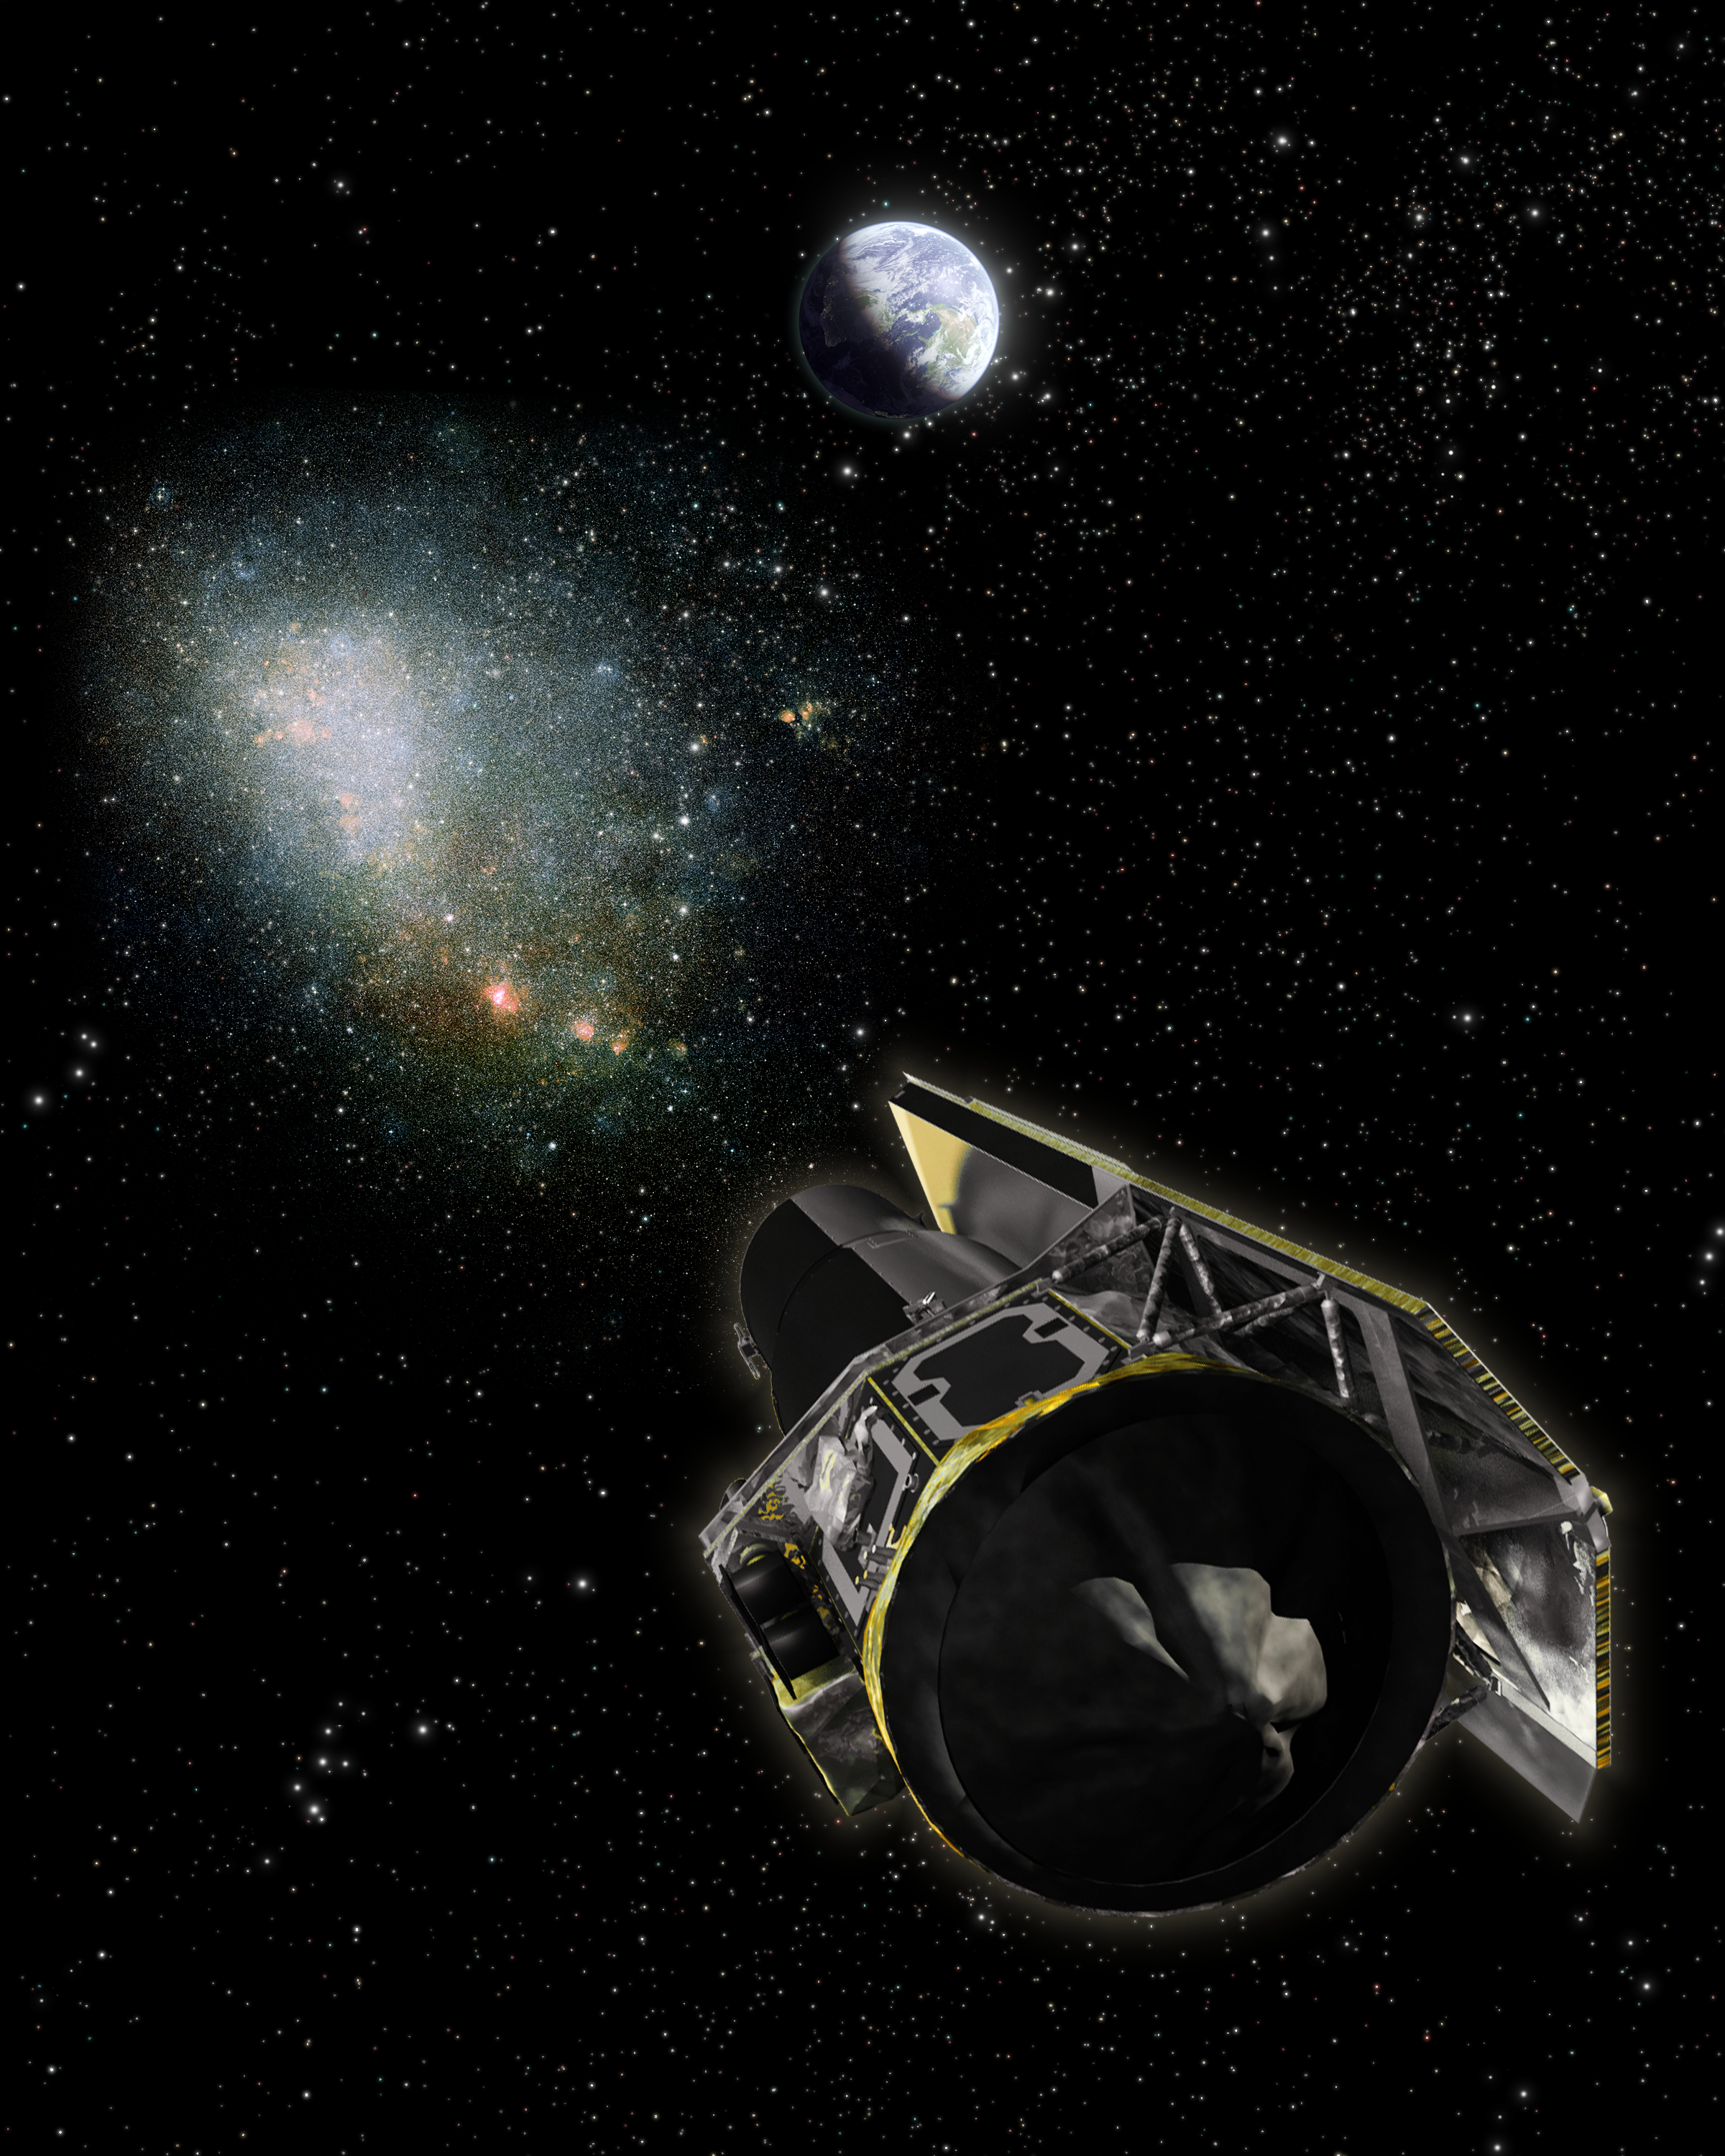

Depth Perception in Space (Artist’s Concept)

This artist’s concept shows how astronomers use the unique orbit of NASA’s Spitzer Space Telescope and a depth-perceiving trick called parallax to determine the distance of dark planets, black holes and failed stars that lurk invisibly among us. These objects do not produce light, and are too faint to detect from Earth. However, astronomers can deduce their presence from the way they affect the light from background objects. When such a dark body passes in front of a bright star, its gravity warps the path of the star’s light and causes it to brighten — this process is called gravitational microlensing.

By comparing the “peak brightness” of the microlensing event from two perspectives — Earth and Spitzer — scientists can determine how far away the dark object is. Peak brightness is the moment when the observer, the dark object and background star are most closely aligned.

Humans naturally use parallax to determine distance — this is commonly referred to as depth perception. In the case of humans, each eye sees the position of an object differently. The brain takes each eye’s perspective, and instantaneously calculates how far away the object is. In space, astronomers can use the same trick to determine the distance of an invisible dark object.

In this illustration, the dark object is the moving black ball between Earth, Spitzer and our neighboring galaxy the Small Magellanic Cloud (SMC; bottom right).

To determine the object’s distance, astronomers observe the microlensing event at its “peak brightness” from Earth when the dark object crosses our line-of-sight (dashed line) to a given star in the SMC. This represents one perspective, like looking at an object with only your left eye.

To get the other “right eye” perspective, astronomers also observe the peak brightness with Spitzer when the object later moves through its line-of-sight. Because astronomers know the exact distance between Earth and Spitzer, they can determine the dark body’s speed by timing how long it took for Spitzer to see peak brightness after astronomers observed the event on Earth. Using trigonometric equations and graphs to do the “brain’s” job, scientists can infer the dark body’s distance.

The scales in this diagram are greatly exaggerated for clarity. The distance between Spitzer and the Earth is miniscule in comparison to the distance to the dark object and SMC. Since microlensing events require extremely precise alignments, even such a tiny separation is enough to measure these objects out to tremendous distances.

Credit: NASA/JPL-Caltech